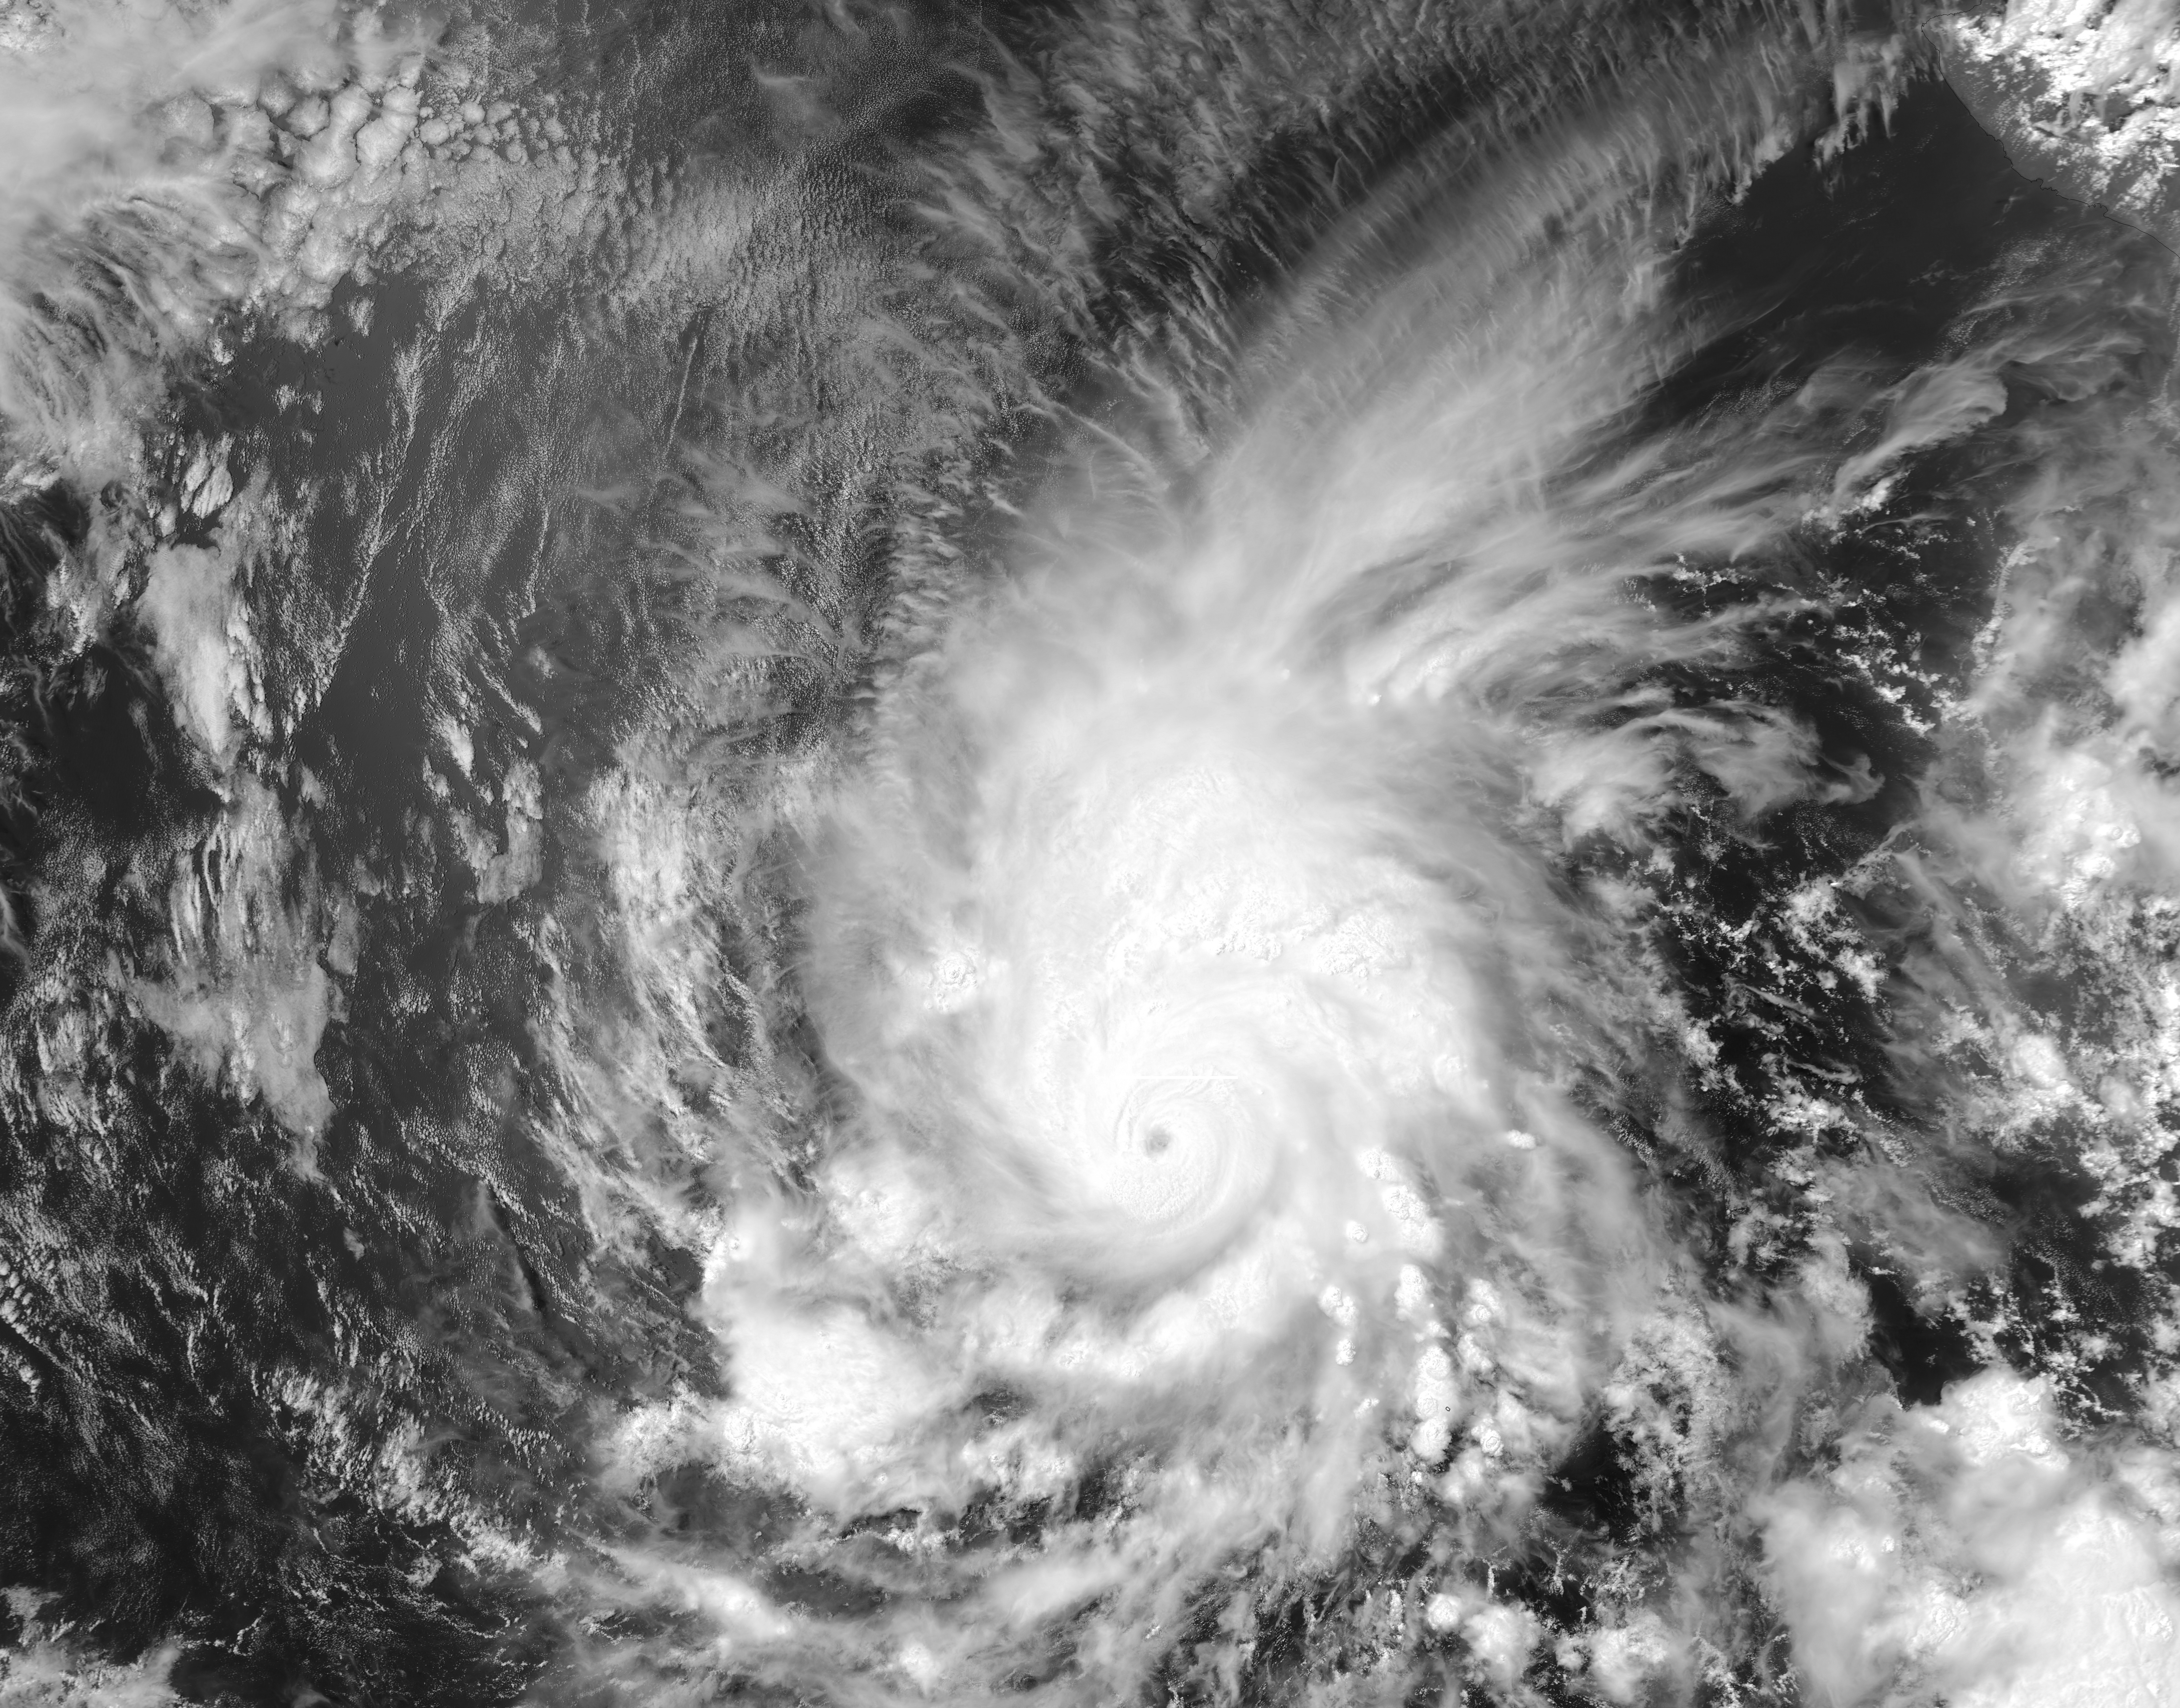

Hurricane Amanda

Amanda, the first named storm of the 2014 hurricane season in the Americas, is seen off the west coast of Mexico in an image acquired on May 25 by the Moderate Resolution Imaging Spectrometer (MODIS) on NASA’s Aqua satellite. At the time of the image, Amanda was a category 4 hurricane. Amanda’s winds peaked at 155 miles (250 kilometers) per hour, making it the strongest May hurricane on record in the eastern Pacific. In the image, Hurricane Amanda sports a distinct eye as well as heavy rain bands wound tightly around the center.

Credit: NASA/GFSC